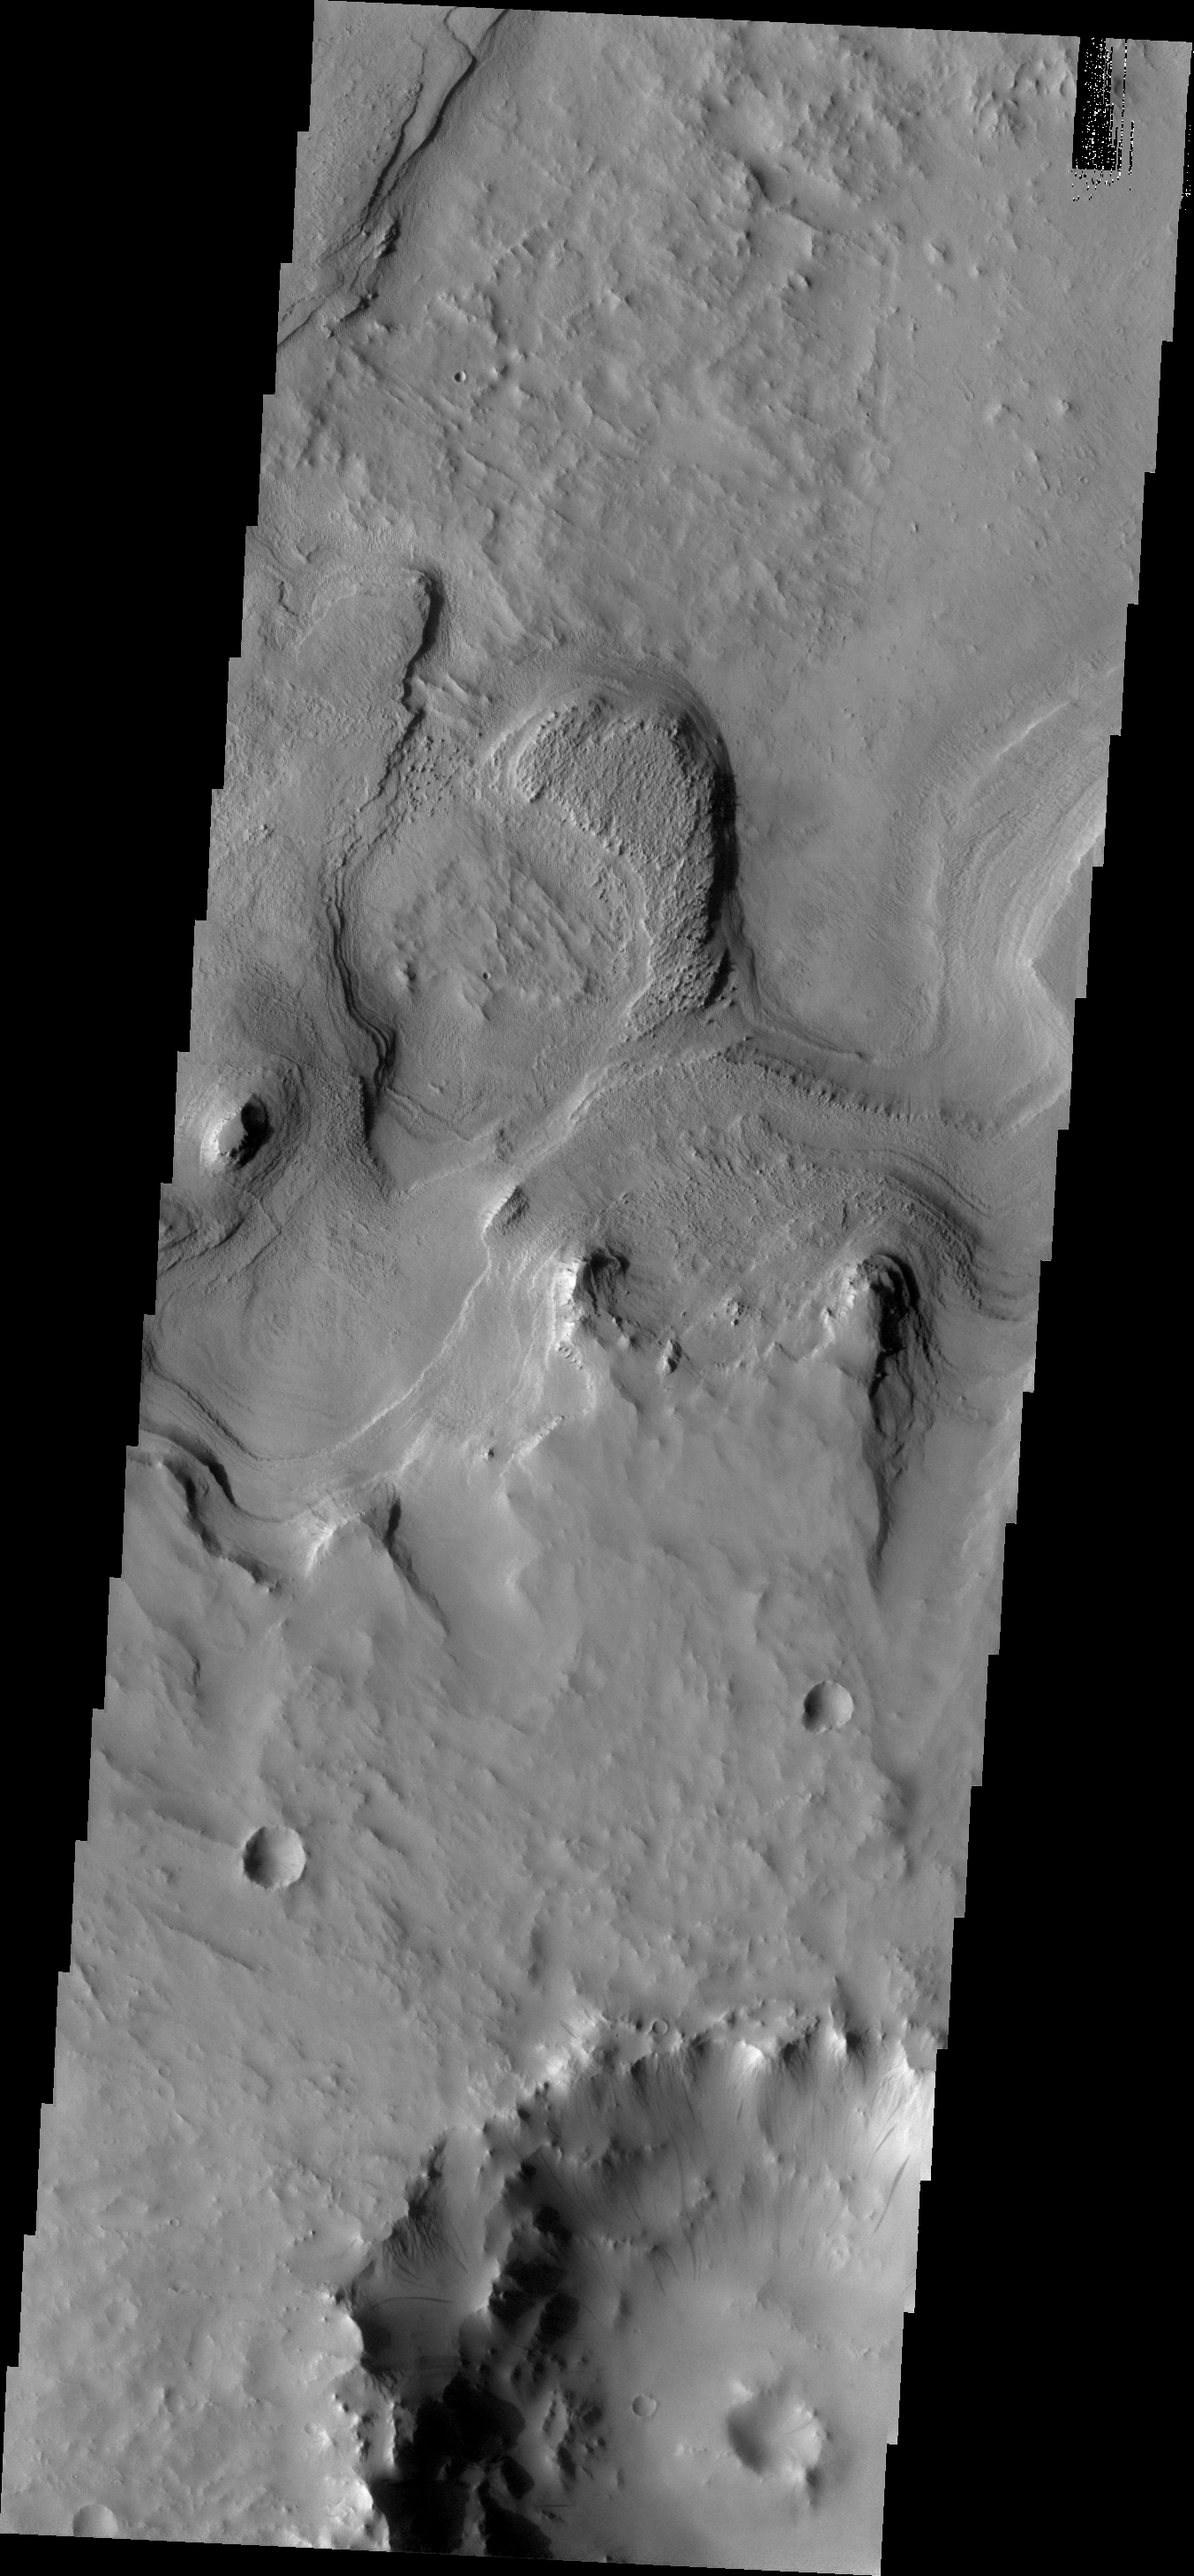

Layering

Layered material surrounds in this unnamed crater in Terra Sabaea.

Credit: NASA/JPL/ASU